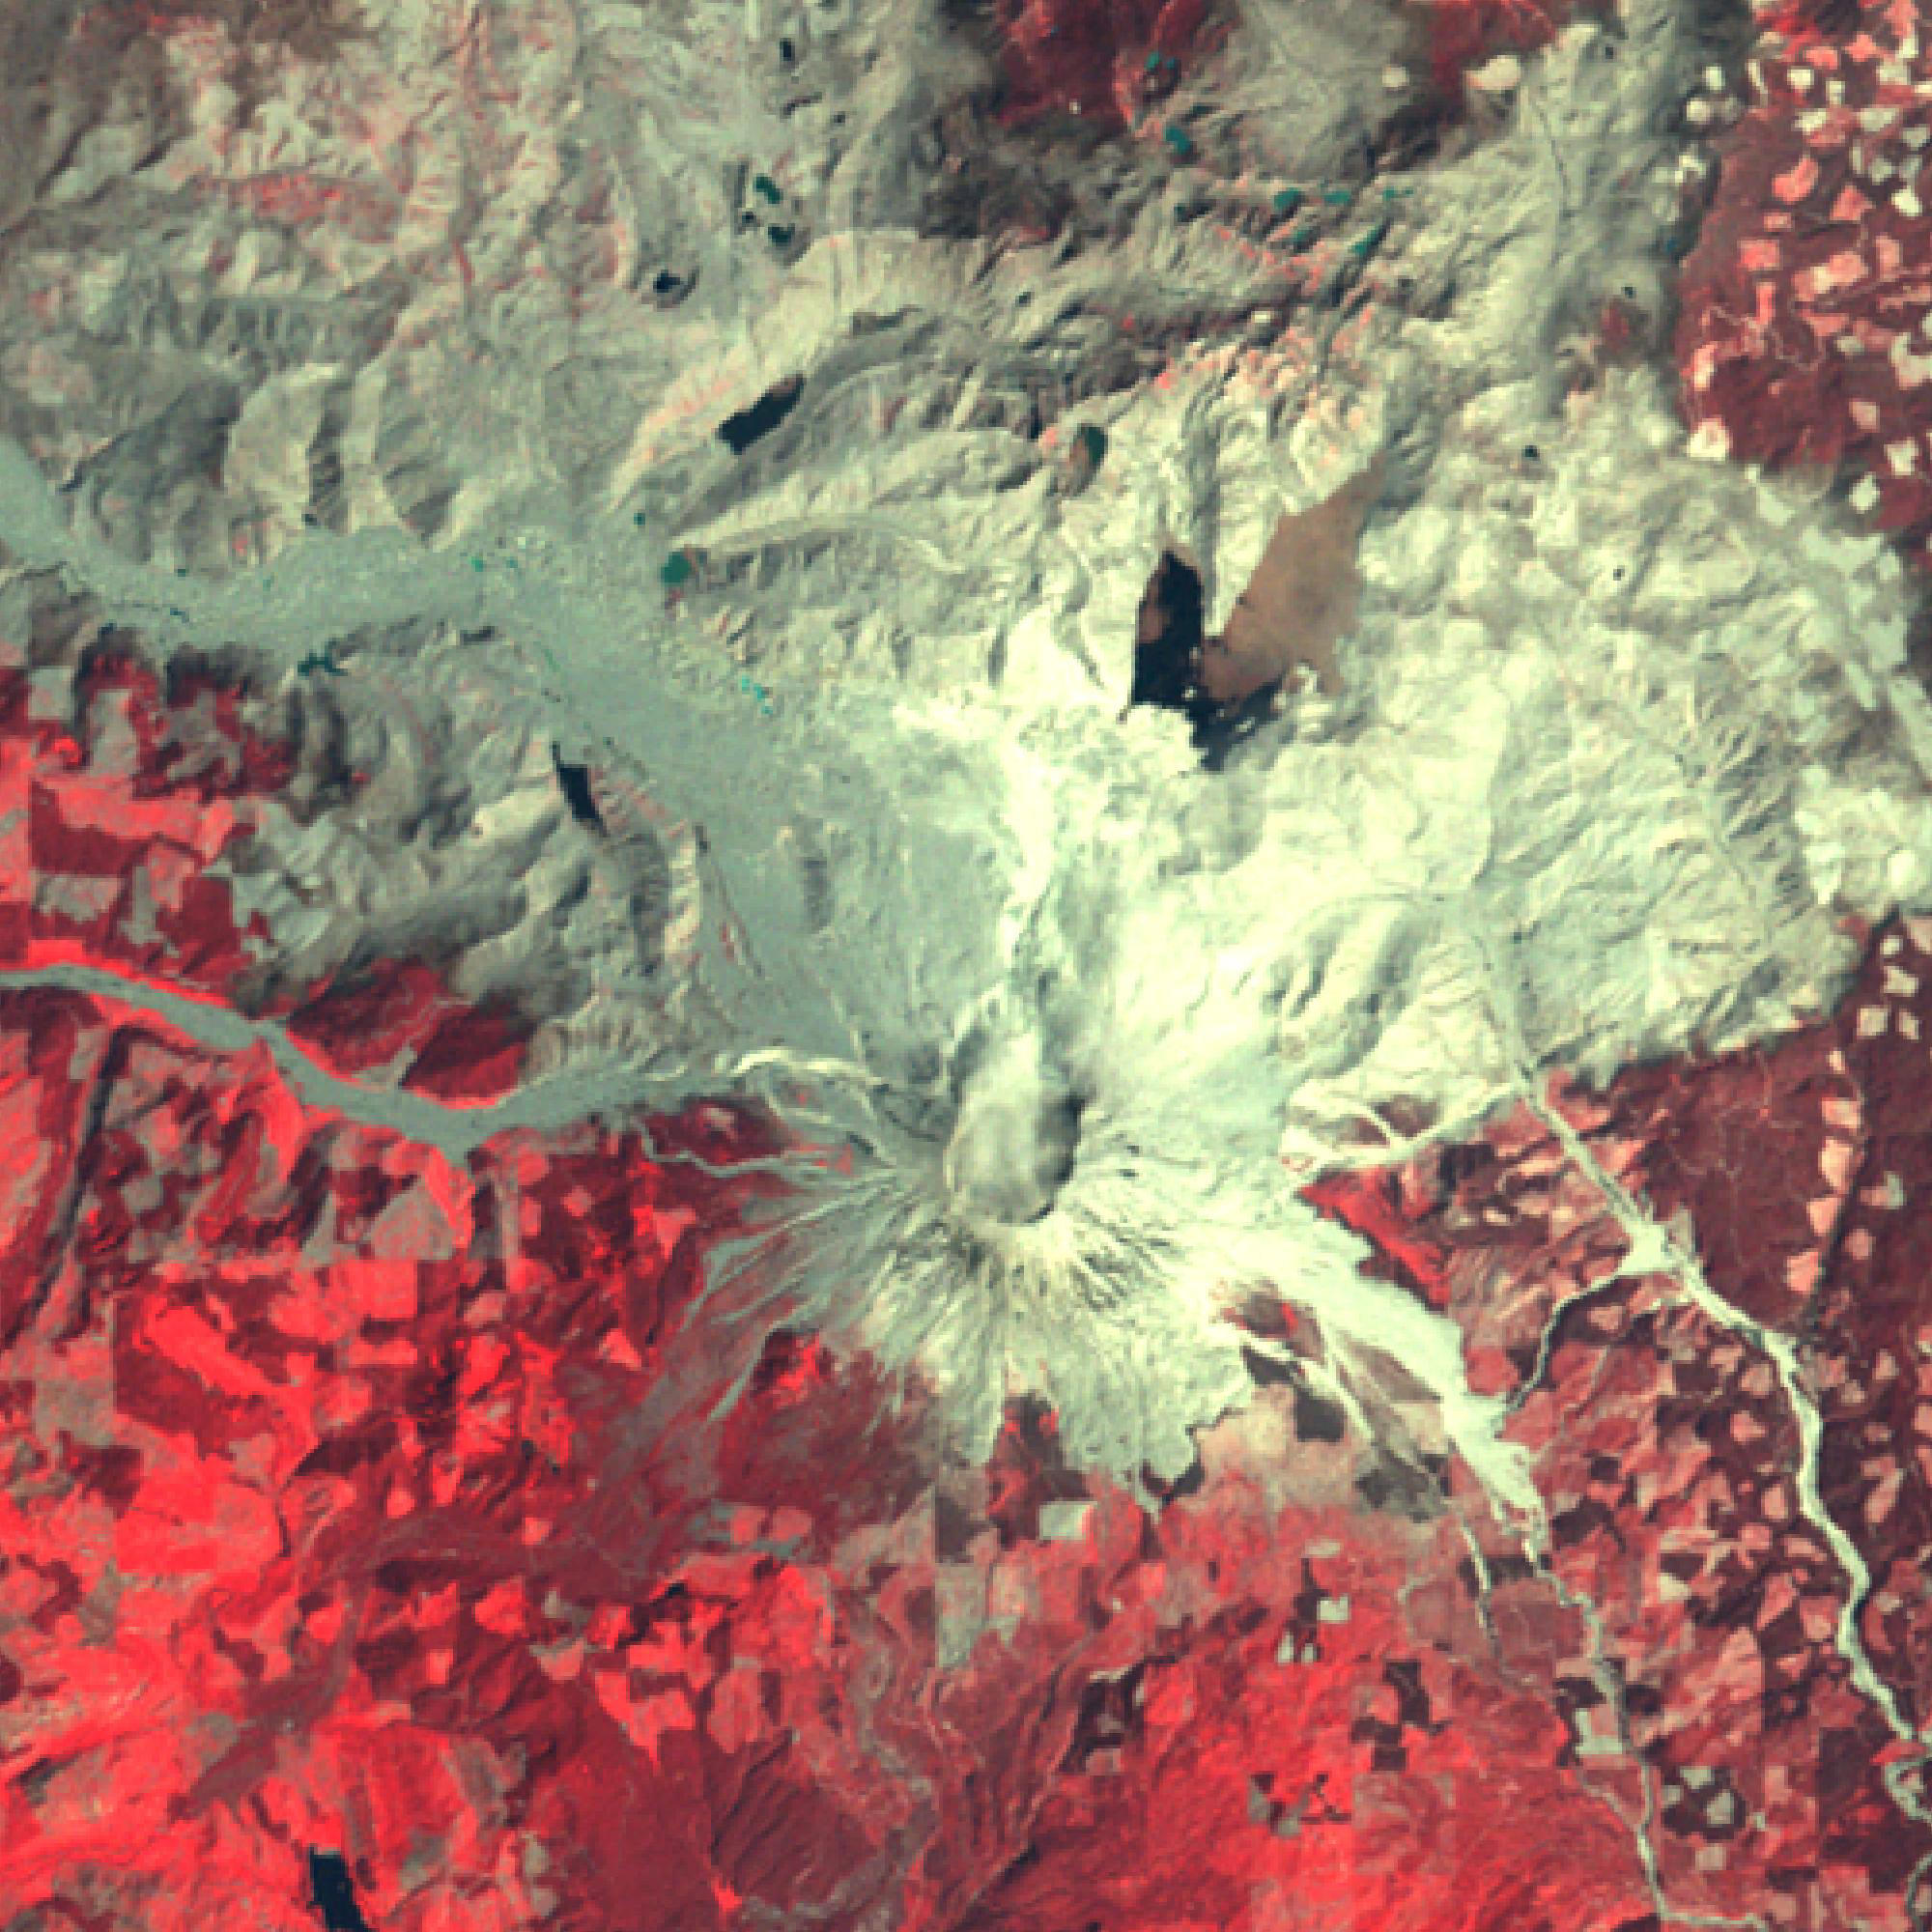

Mount St. Helens, Washington

Figure 1, July 28, 2019

Mount St. Helens, Washington, erupted 40 years ago, on May 18, 1980. A massive debris avalanche, triggered by an earthquake of magnitude 5.1, caused a lateral eruption that reduced the elevation of the mountain’s summit from 2,950 m to 2,549 m, leaving a 1.6 km wide horseshoe-shaped crater. The collapse of the northern flank resulted in massive volcanic mudflows. Since 1980, new lava built a dome in the crater, and occasional steam and ash plumes have been emitted. The Landsat MSS image was acquired July 31, 1980, and the ASTER image (Figure 1) on July 28, 2019. The images cover an area of 30 by 30 km, and are located at 46.2 degrees north, 122.2 degrees west.

With its 14 spectral bands from the visible to the thermal infrared wavelength region and its high spatial resolution of about 50 to 300 feet (15 to 90 meters), ASTER images Earth to map and monitor the changing surface of our planet. ASTER is one of five Earth-observing instruments launched Dec. 18, 1999, on Terra. The instrument was built by Japan’s Ministry of Economy, Trade and Industry. A joint U.S./Japan science team is responsible for validation and calibration of the instrument and data products.

The broad spectral coverage and high spectral resolution of ASTER provides scientists in numerous disciplines with critical information for surface mapping and monitoring of dynamic conditions and temporal change. Example applications are monitoring glacial advances and retreats; monitoring potentially active volcanoes; identifying crop stress; determining cloud morphology and physical properties; wetlands evaluation; thermal pollution monitoring; coral reef degradation; surface temperature mapping of soils and geology; and measuring surface heat balance.

The U.S. science team is located at NASA’s Jet Propulsion Laboratory in Pasadena, Calif. The Terra mission is part of NASA’s Science Mission Directorate, Washington.

Credit: NASA/METI/AIST/Japan Space Systems, and U.S./Japan ASTER Science Team